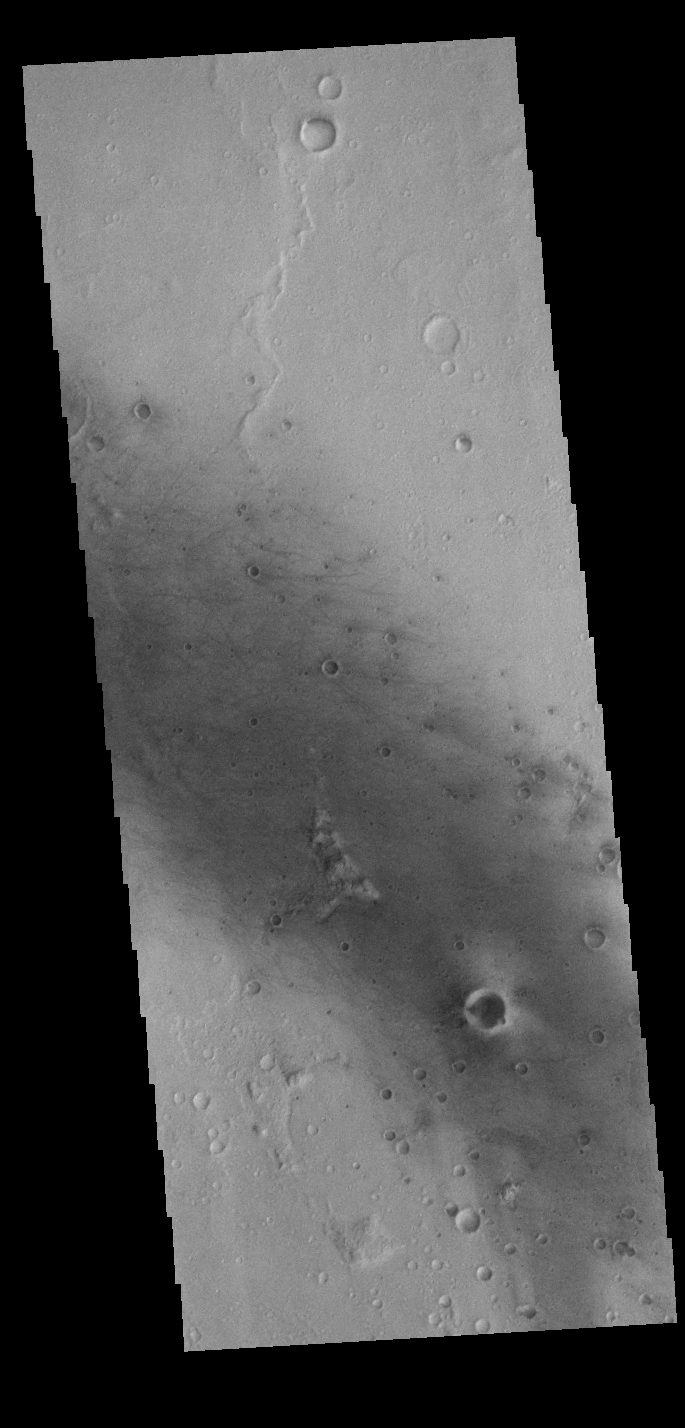

Gusev Crater Windstreaks

Today’s VIS image shows some of the numerous dark linear streaks on the floor of Gusev Crater. These streaks are formed by wind action. The dark streaks are where dust devils have removed the surface dust, revealing the darker rock beneath. Gusev Crater is the home of the MER Spirit lander.

Credit: NASA/JPL-Caltech/ASU